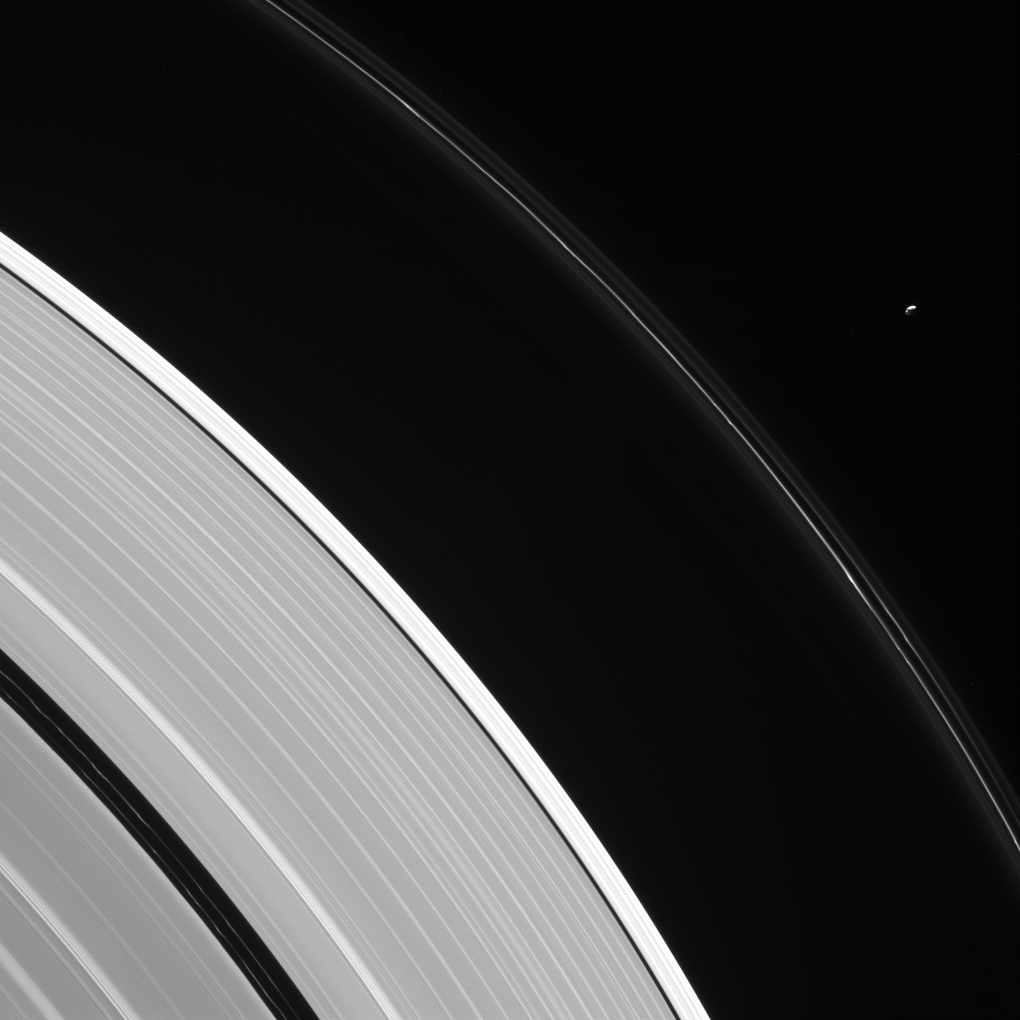

Lonely Moon

Pandora is seen here, in isolation beside Saturn’s kinked and constantly changing F ring.

Pandora (near upper right) is 50 miles (81 kilometers) wide. The moon has an elongated, potato-like shape (see PIA07632).

Two faint ringlets are visible within the Encke Gap, near lower left. The gap is about 202 miles (325 kilometers) wide. The much narrower Keeler Gap, which lies outside the Encke Gap, is maintained by the diminutive moon Daphnis (not seen here).

This view looks toward the sunlit side of the rings from about 23 degrees above the ring plane. The image was taken in visible light with the Cassini spacecraft narrow-angle camera on Aug. 12, 2016.

The view was acquired at a distance of approximately 907,000 miles (1.46 million kilometers) from Saturn and at a Sun-Saturn-spacecraft, or phase, angle of 113 degrees. Image scale is 6 miles (9 kilometers) per pixel.

The Cassini mission is a cooperative project of NASA, ESA (the European Space Agency) and the Italian Space Agency. The Jet Propulsion Laboratory, a division of the California Institute of Technology in Pasadena, manages the mission for NASA’s Science Mission Directorate, Washington. The Cassini orbiter and its two onboard cameras were designed, developed and assembled at JPL. The imaging operations center is based at the Space Science Institute in Boulder, Colorado.

Credit: NASA/JPL-Caltech/Space Science Institute